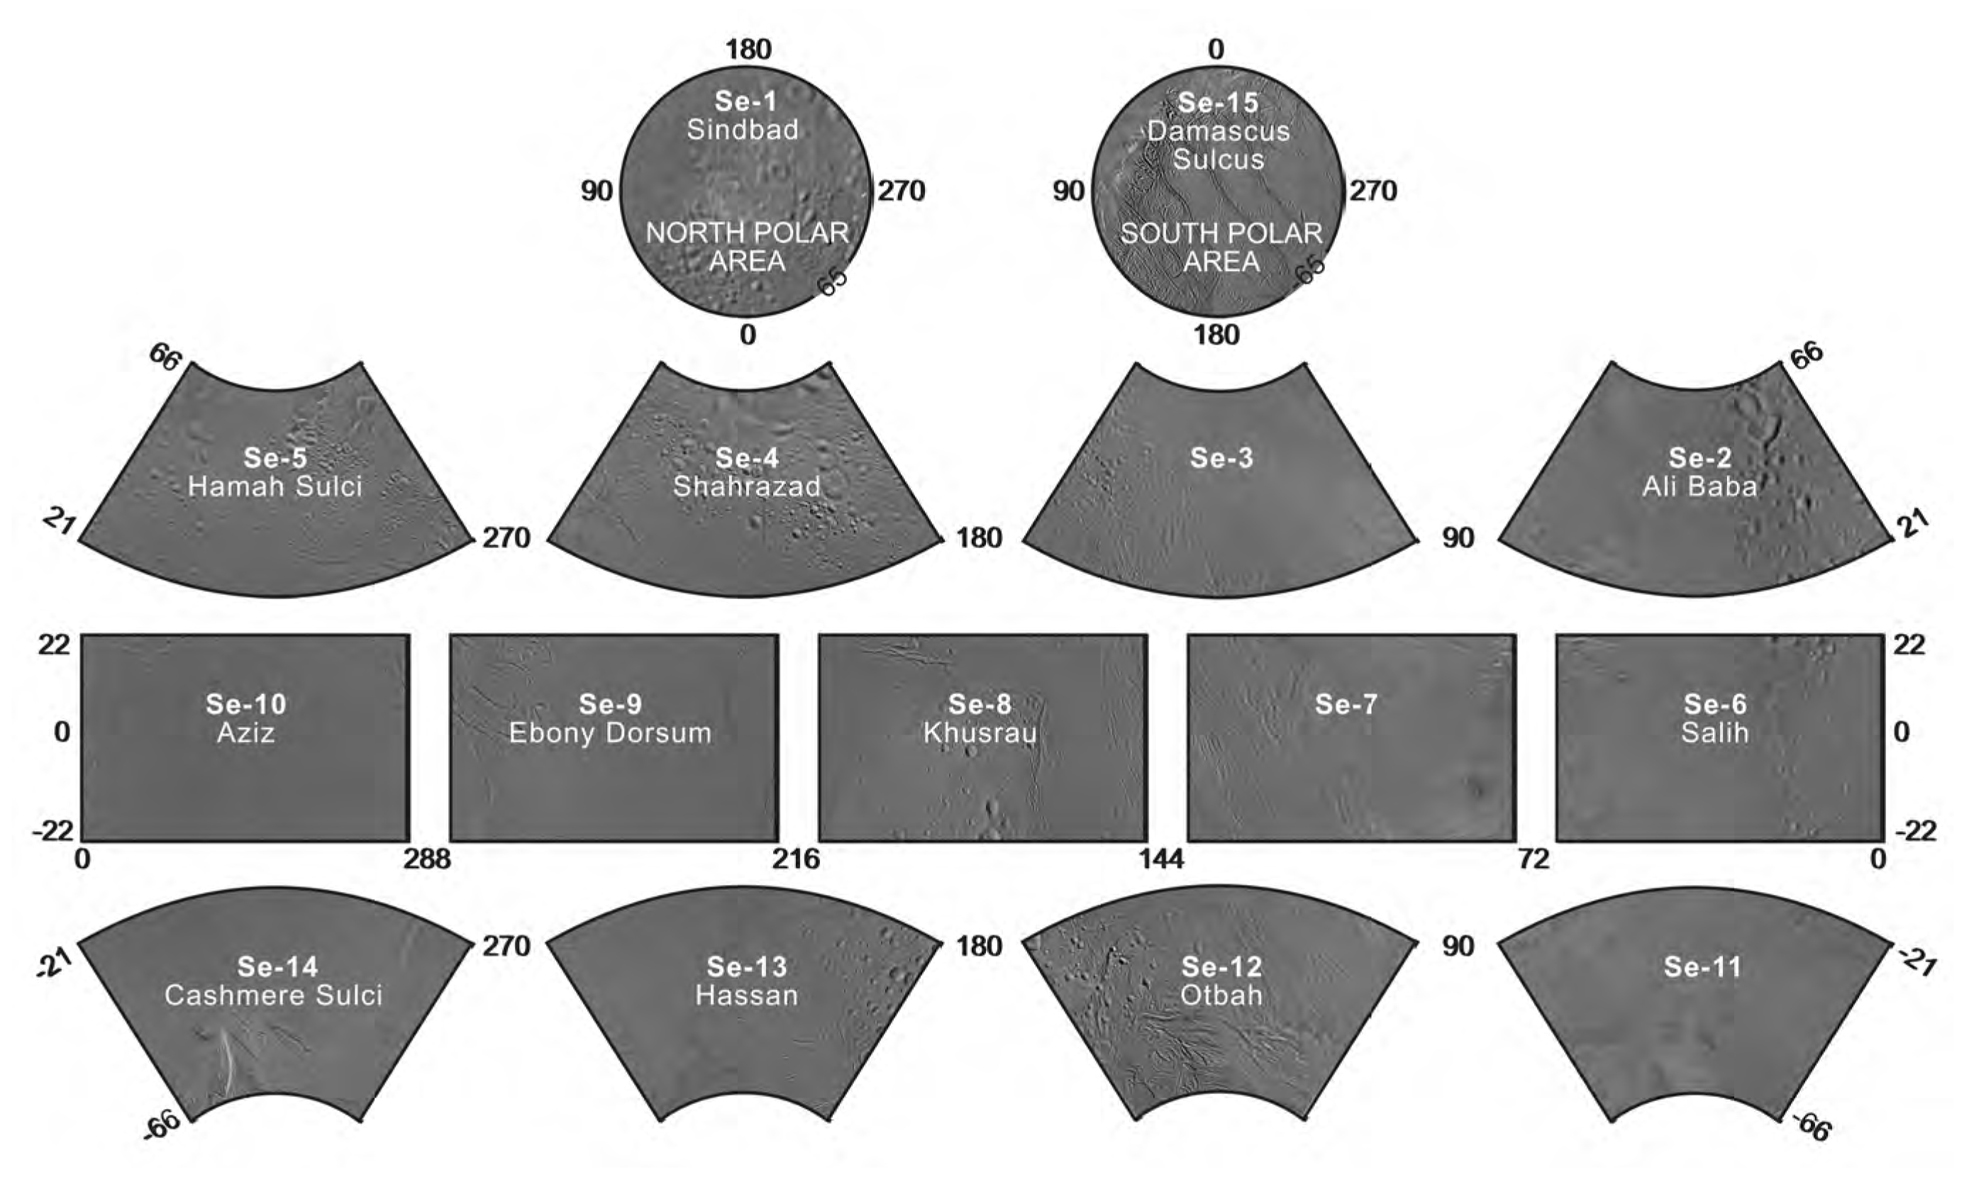

The Enceladus Atlas

Enceladus Atlas Index

Presented here is a complete set of cartographic map sheets from a high-resolution Enceladus atlas, a project of the Cassini Imaging Team.

The map sheets form a 15-quadrangle series covering the entire surface of Enceladus at a nominal scale of 1:500,000. An index for the atlas is included here, along with an unlabeled version of each terrain section. The map data was acquired by NASA’s Cassini spacecraft, imaging science sub-system. The mean radius of Enceladus used for projection of the maps is 252.1 kilometers (156.6 miles). Names for features have been approved by the International Astronomical Union (IAU).

***ERRATA (2008-12-15):The longitude system according to Davies and Katayama (1983) and adopted by the IAU/IAG (International Astronomical Union/International Association of Geodesy) Working Group on Cartographic Coordinates and Rotational Elements as standard is defined by crater Salih at 5 degrees west. To be consistent with this definition, the final controlled mosaic was shifted by 3.5 degrees to the west. This was not possible for the earlier version of the Enceladus atlas from 2006 since crater Salih was imaged for the first time with high resolution during the flybys in 2008. The south pole map (map sheet #15) was shifted in the 2008 version, we plan to release a complete new atlas sometime in 2009.

References

(1) Davies, M. E. and Katayama, F. Y., The control networks of Mimas and Enceladus, Icarus, 53, 332-340, 1983.(2) Seidelmann, P. K. and 14 co-authors, Report of the IAU/IAGWorking Group on cartographic coordinates and rotational elements: 2006, Celestial Mech. Dyn. Astr., 98, 155-180, 2007.
Photomosaic Maps

Sindbad Region (Se-1)
Unlabeled Sindbad Terrain Section
Ali Baba Quadrangle (Se-2)
Unlabeled Ali Baba Terrain Section
Se-3 Quadrangle
Unlabeled Terrain Section
Shahrazad Quadrangle (Se-4)
Unlabeled Shahrazad Terrain Section
Hamah Sulci Quadrangle (Se-5)
Unlabeled Hamah Sulci Terrain Section
Salih Quadrangle (Se-6)
Unlabeled Salih Terrain Section
Se-7 Quadrangle
Unlabeled Terrain Section
Khusrau Quadrangle (Se-8)
Unlabeled Khusrau Terrain Section
Ebony Dorsum Quadrangle (Se-9)
Unlabeled Ebony Dorsum Terrain Section
Aziz Quadrangle (Se-10)
Unlabeled Aziz Terrain Section
Se-7 Quadrangle
Unlabeled Terrain Section
Aziz Quadrangle (Se-10)
Unlabeled Aziz Terrain Section
Hassan Quadrangle (Se-13)
Unlabeled Hassan Terrain Section
Cashmere Sulci Quadrangle (Se-14)
Unlabeled Cashmere Sulci Terrain Section
Damascus Sulcus Region (Se-15)
Unlabeled Damascus Sulcus Terrain Section
The Cassini-Huygens mission is a cooperative project of NASA, the European Space Agency and the Italian Space Agency. The Jet Propulsion Laboratory, a division of the California Institute of Technology in Pasadena, manages the mission for NASA’s Science Mission Directorate, Washington, D.C. The Cassini orbiter and its two onboard cameras were designed, developed and assembled at JPL. The imaging operations center is based at the Space Science Institute in Boulder, Colo.

Credit: NASA/JPL/Space Science Institute